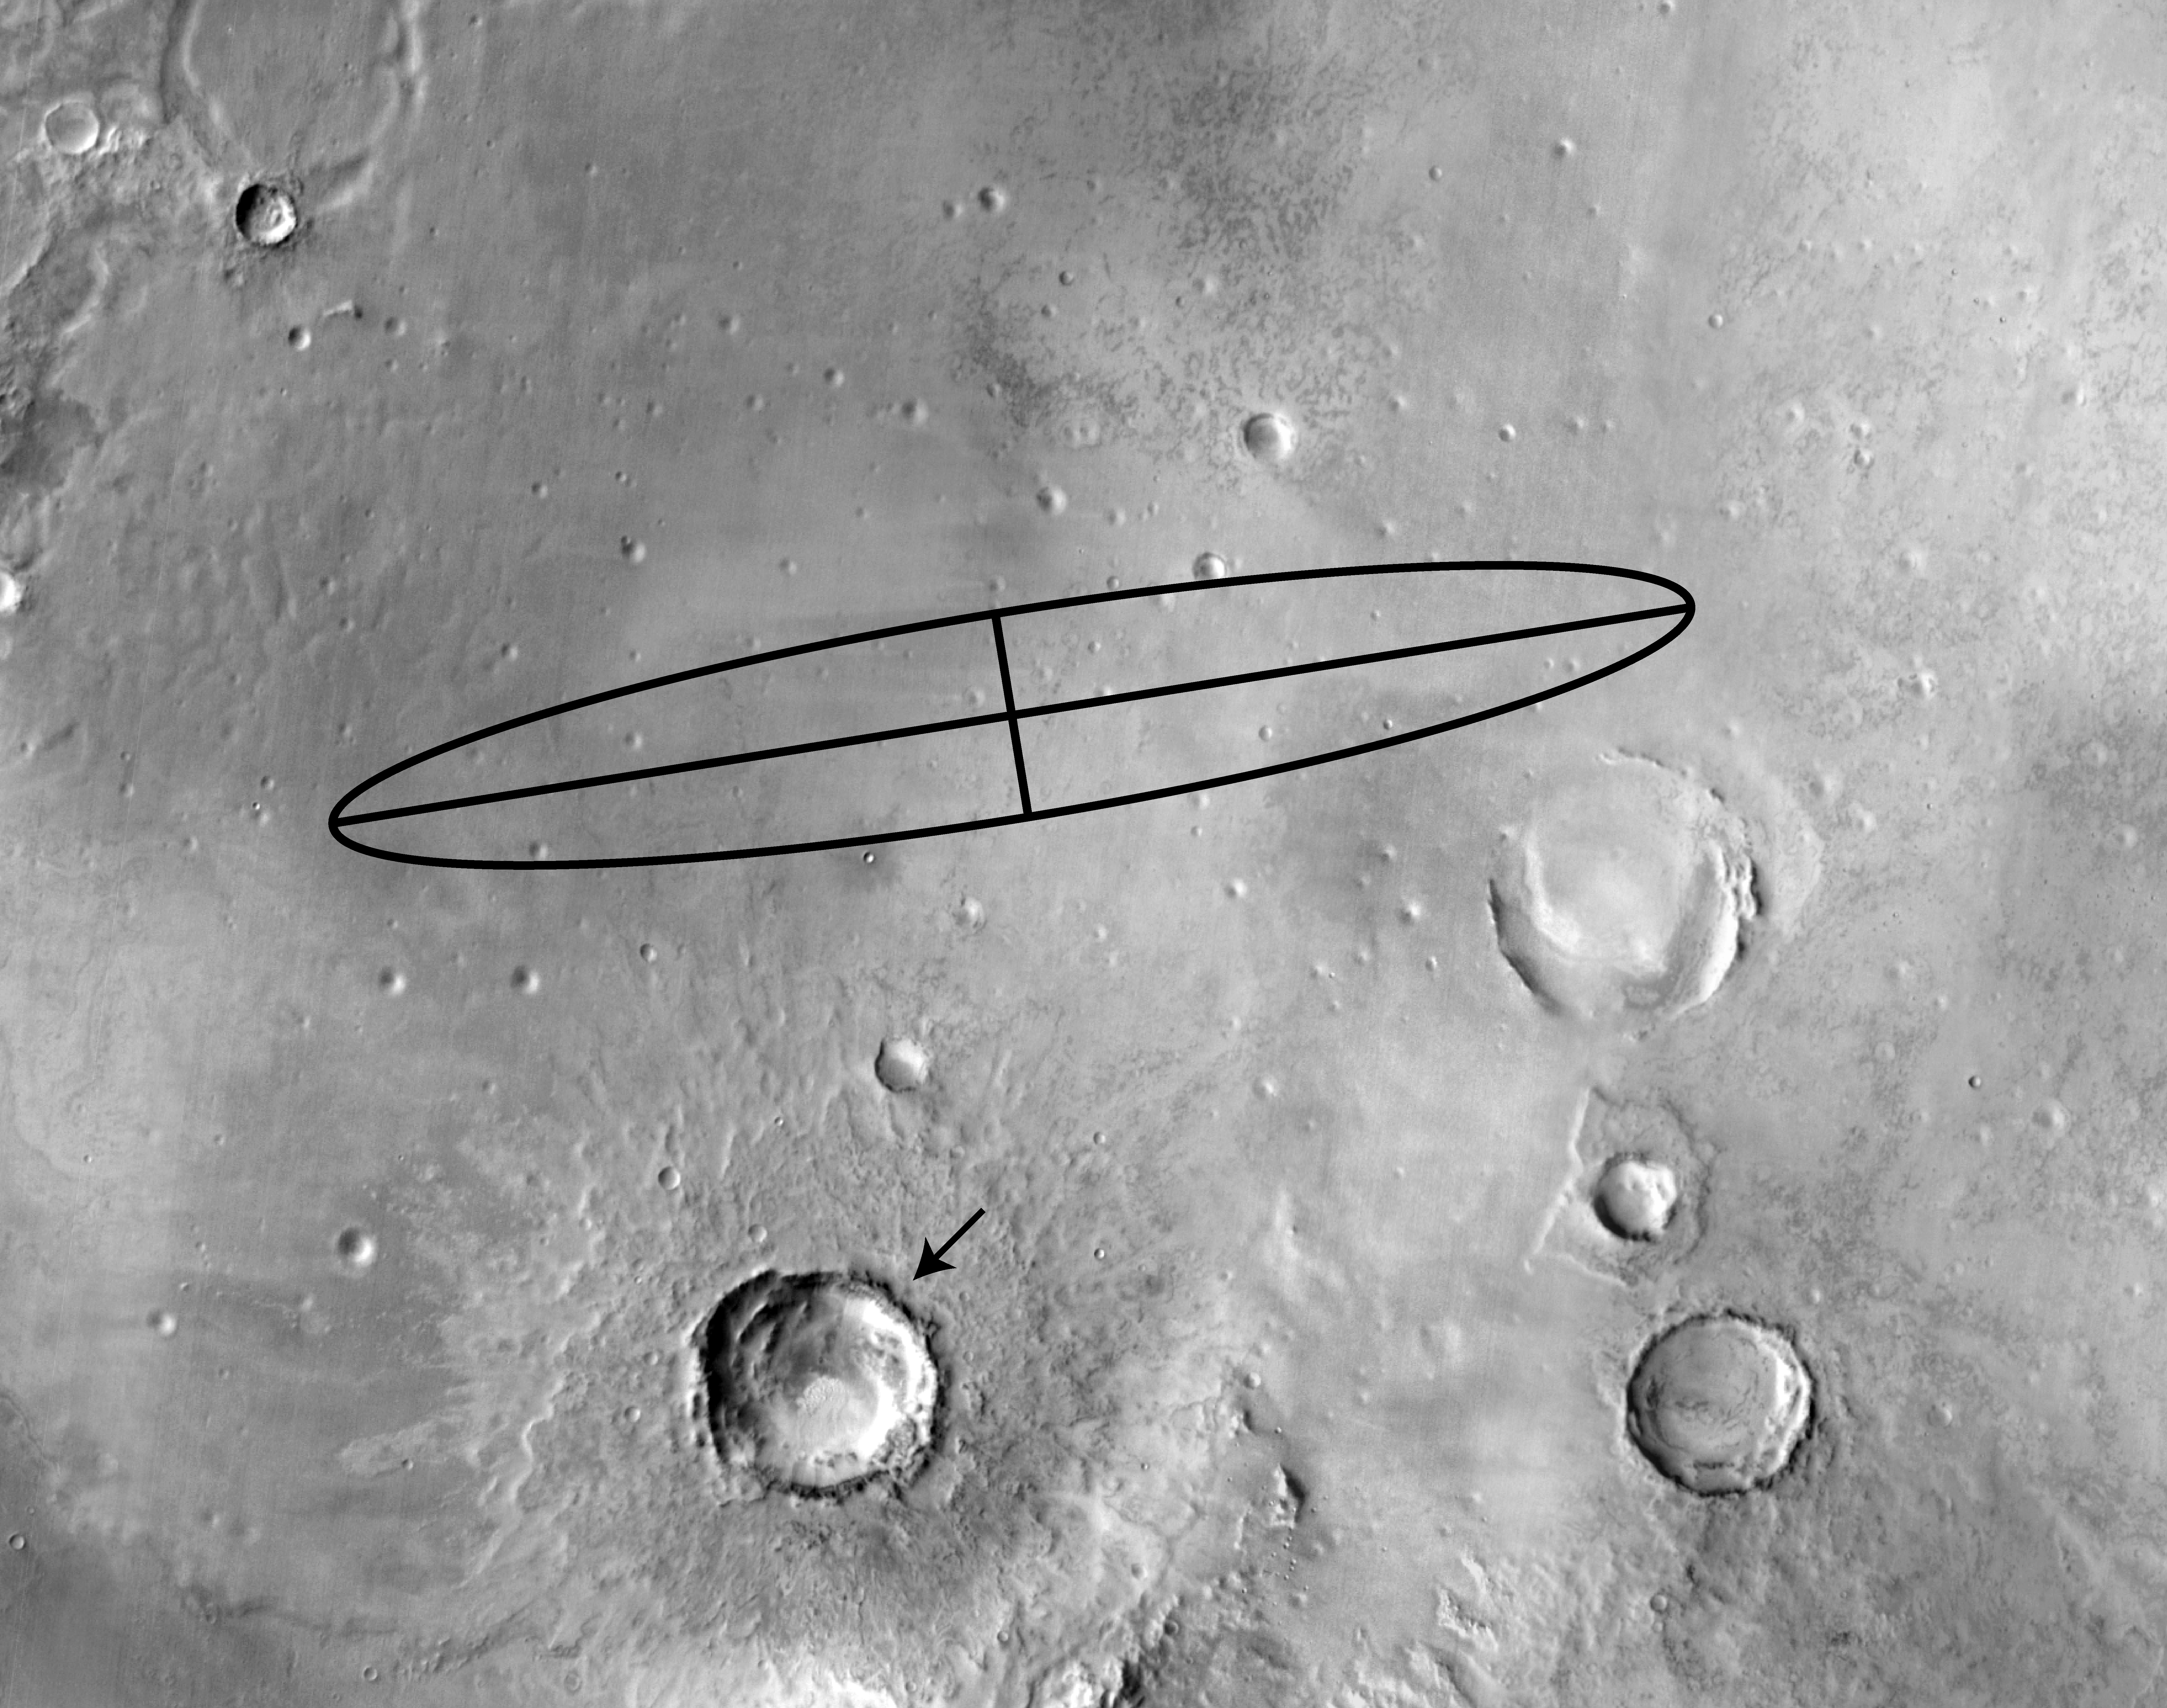

Flung Far from Home

Figure 3

The rock dubbed “Bounce” at Meridiani Planum, Mars, may have been thrown onto the plains during an impact that formed a 25-kilometer-diameter (15.5-mile) crater (arrow) located 50 kilometers (31 miles) southeast of the Mars Exploration Rover Opportunity’s landing site (to the right of ellipse center). This infrared Mars Odyssey image taken by the thermal emission imaging system shows the pattern of ejecta, or material, thrown from the large crater. Rays of this rocky material can be seen radiating outward from the crater. The Opportunity landing site is close to one of these rays, as well as other rays of small impact craters seen in high-resolution Mars Odyssey camera images within 5 kilometers (3.1 miles) of the landing site. Bounce rock may be a smaller piece of material ejected onto the plains by this impact event.

Figures 1, 2, and 3 above, infrared images increasing in zoom, taken by the thermal emission imaging system on the Mars Odyssey orbiter at night, show the pattern of ejecta, or material, thrown from the large crater. Large rocks on the surface stay warm at night and produce a bright signature. Rays of this rocky material can be seen radiating outward from the crater.

Credit: NASA/JPL/ASU